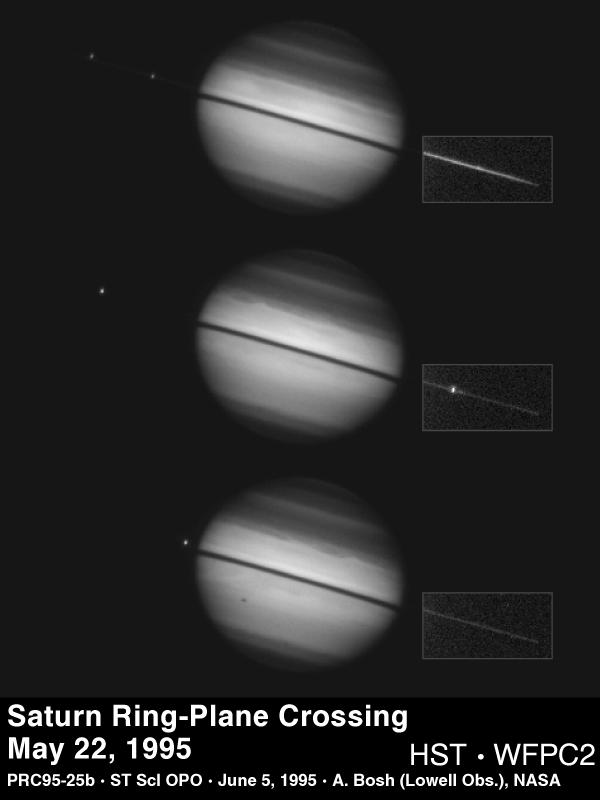

Hubble Views Saturn Ring-Plane Crossing

This sequence of images from NASA’s Hubble Space Telescope documents a rare astronomical alignment—Saturn’s magnificent ring system turned edge-on. This occurs when the Earth passes through Saturn’s ring plane, as it does approximately every 15 years.

These pictures were taken with Hubble’s Wide Field Planetary Camera 2 on 22 May 1995, when Saturn was at a distance of 919 million miles (1.5 billion kilometers) from Earth. At Saturn, Hubble can see details as small as 450 miles (725 km) across. In each image, the dark band across Saturn is the ring shadow cast by the Sun which is still 2.7 degrees above Saturn’s ring plane. The box around the western portion of the rings (to the right of Saturn) in each image indicates the area in which the faint light from the rings has been multiplied through image processing (by a factor of 25) to make the rings more visible.

[Top] –

This image was taken while the Earth was above the lit face of the rings. The moons Tethys and Dione are visible to the east (left) of Saturn; Janus is the bright spot near the center of the ring portion in the box, and Pandora is faintly visible just inside the left edge of this box. Saturn’s atmosphere shows remarkable detail: multiple banding in both the northern and southern hemispheres, wispy structure at the north edge of the equatorial zone, and a bright area above the ring shadow that is caused by sunlight scattered off the rings onto the atmosphere. There is evidence of a faint polar haze over the north pole of Saturn and a fainter haze over the south.

[Center] –

This image was taken close to the time of ring-plane crossing. The rings are 75% fainter than in the top image, though they do not disappear completely because the vertical face of the rings still reflects sunlight when the rings are edge-on. Rhea is visible to the east of Saturn, Enceladus is the bright satellite in the rings to the west, and Janus is the fainter blip to its right. Pandora is just to the left of Enceladus, but is not visible because Enceladus is too bright. An oval-shaped atmospheric feature has just rotated into view (near the eastern limb, at the northern edge of the equatorial zone), and appears to be a local circulation pattern that is not penetrated by the bright clouds that are deflected around it.

[Bottom] –

This image was taken approximately 96 minutes (one Hubble orbit) after the center image. The rings are 10% brighter than they were in that image. Rhea is visible just off the eastern limb of Saturn, and casts a shadow on the south face of Saturn. During this exposure, the Earth and Sun were on opposite sides of Saturn’s ring plane (they remain in this configuration until 10 August 1995). The atmospheric circulation pattern has rotated to just past the center of the planet’s disk, and is followed by more wispy structure in the bright band of clouds, reminiscent of the structure seen during the Saturn storm observed in 1990.

These images will be used to determine the time of ring-plane crossing and the thickness of the main rings and to search for as yet undiscovered satellites. Knowledge of the exact time of ring-plane crossing will lead to an improved determination of the rate at which Saturn “wobbles” about its axis (polar precession).

Technical Notes Each of these images is a 7-second exposure at 8922 Angstroms in a methane absorption band. North is up and east is to the left.

The Wide Field/Planetary Camera 2 was developed by the Jet Propulsion Laboratory and managed by the Goddard Space Flight Center for NASA’s Office of Space Science.

Credit: NASA/JPL/STScI